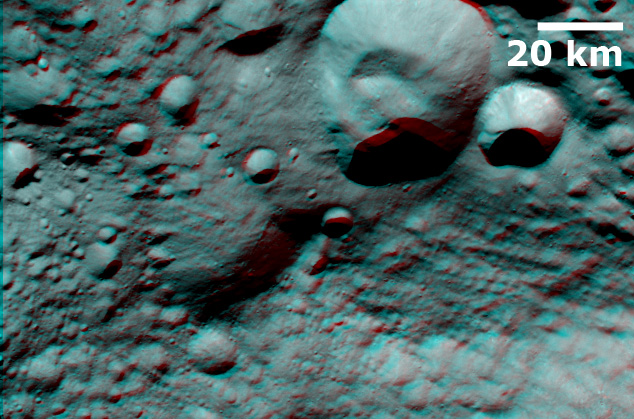

3-D Image of Caparronia

This 3D image, called an anaglyph, shows Caparronia crater, after which Caparronia quadrangle is named. To create this anaglyph two differently colored images are superimposed with an offset to create depth. When viewed through red-blue glasses this anaglyph shows a 3D view of Vesta’s surface. The depth effect, or topography differences, in this anaglyph were calculated from the shape model of Vesta. Caparronia crater is the large, roughly 30 kilometer (18 mile) diameter crater in the top part of the image. The 3D effect of the anaglyph highlights the large ridge running across the base of Caparronia crater. Also visible is the large, degraded crater offset from the center of the image.

The images used to generate the anaglyph are located in Vesta’s Floronia quadrangle and the center is 26.0 degrees north latitude, 307.0 degrees east longitude. NASA’s Dawn spacecraft obtained this image with its framing camera on Jul. 24, 2011. This image was taken through the camera’s clear filter. The distance to the surface of Vesta is 5200 kilometers (3231 miles) and the image has a resolution of about 485 meters (1591 feet) per pixel. This image was acquired during the approach phase of the mission.

The Dawn mission to Vesta and Ceres is managed by NASA’s Jet Propulsion Laboratory, a division of the California Institute of Technology in Pasadena, for NASA’s Science Mission Directorate, Washington D.C. UCLA is responsible for overall Dawn mission science. The Dawn framing cameras have been developed and built under the leadership of the Max Planck Institute for Solar System Research, Katlenburg-Lindau, Germany, with significant contributions by DLR German Aerospace Center, Institute of Planetary Research, Berlin, and in coordination with the Institute of Computer and Communication Network Engineering, Braunschweig. The Framing Camera project is funded by the Max Planck Society, DLR, and NASA/JPL.

Credit: NASA/JPL-Caltech/UCLA/MPS/DLR/IDA